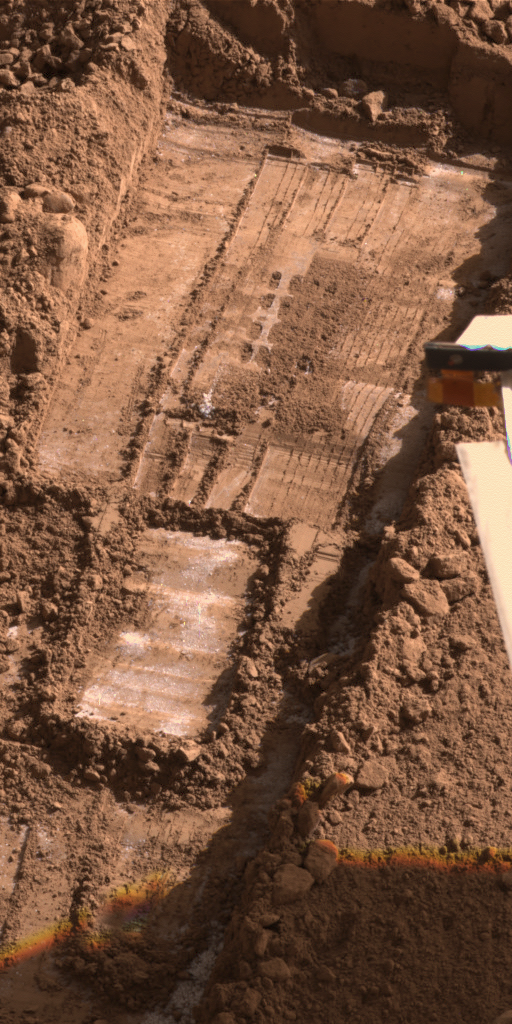

Morning Frost in Trench Dug by Phoenix, Sol 113

This image from the Surface Stereo Imager on NASA’s Phoenix Mars Lander shows morning frost inside the “Snow White” trench dug by the lander, in addition to subsurface ice exposed by use of a rasp on the floor of the trench.

The camera took this image at about 9 a.m. local solar time during the 113th Martian day of the mission (Sept. 18, 2008). Bright material near and below the four-by-four set of rasp holes in the upper half of the image is water-ice exposed by rasping and scraping in the trench earlier the same morning. Other bright material especially around the edges of the trench, is frost. Earlier in the mission, when the sun stayed above the horizon all night, morning frost was not evident in the trench.

This image is presented in approximately true color.

The trench is 4 to 5 centimeters (about 2 inches) deep, about 23 centimeters (9 inches) wide.

Phoenix landed on a Martian arctic plain on May 25, 2008. The mission is led by the University of Arizona, Tucson, on behalf of NASA. Project management of the mission is led by NASA’s Jet Propulsion Laboratory, Pasadena, Calif. Spacecraft development was by Lockheed Martin Space Systems, Denver.

Photojournal Note: As planned, the Phoenix lander, which landed May 25, 2008 23:53 UTC, ended communications in November 2008, about six months after landing, when its solar panels ceased operating in the dark Martian winter.

Credit: NASA/JPL-Caltech/University of Arizona/ Texas A&M University